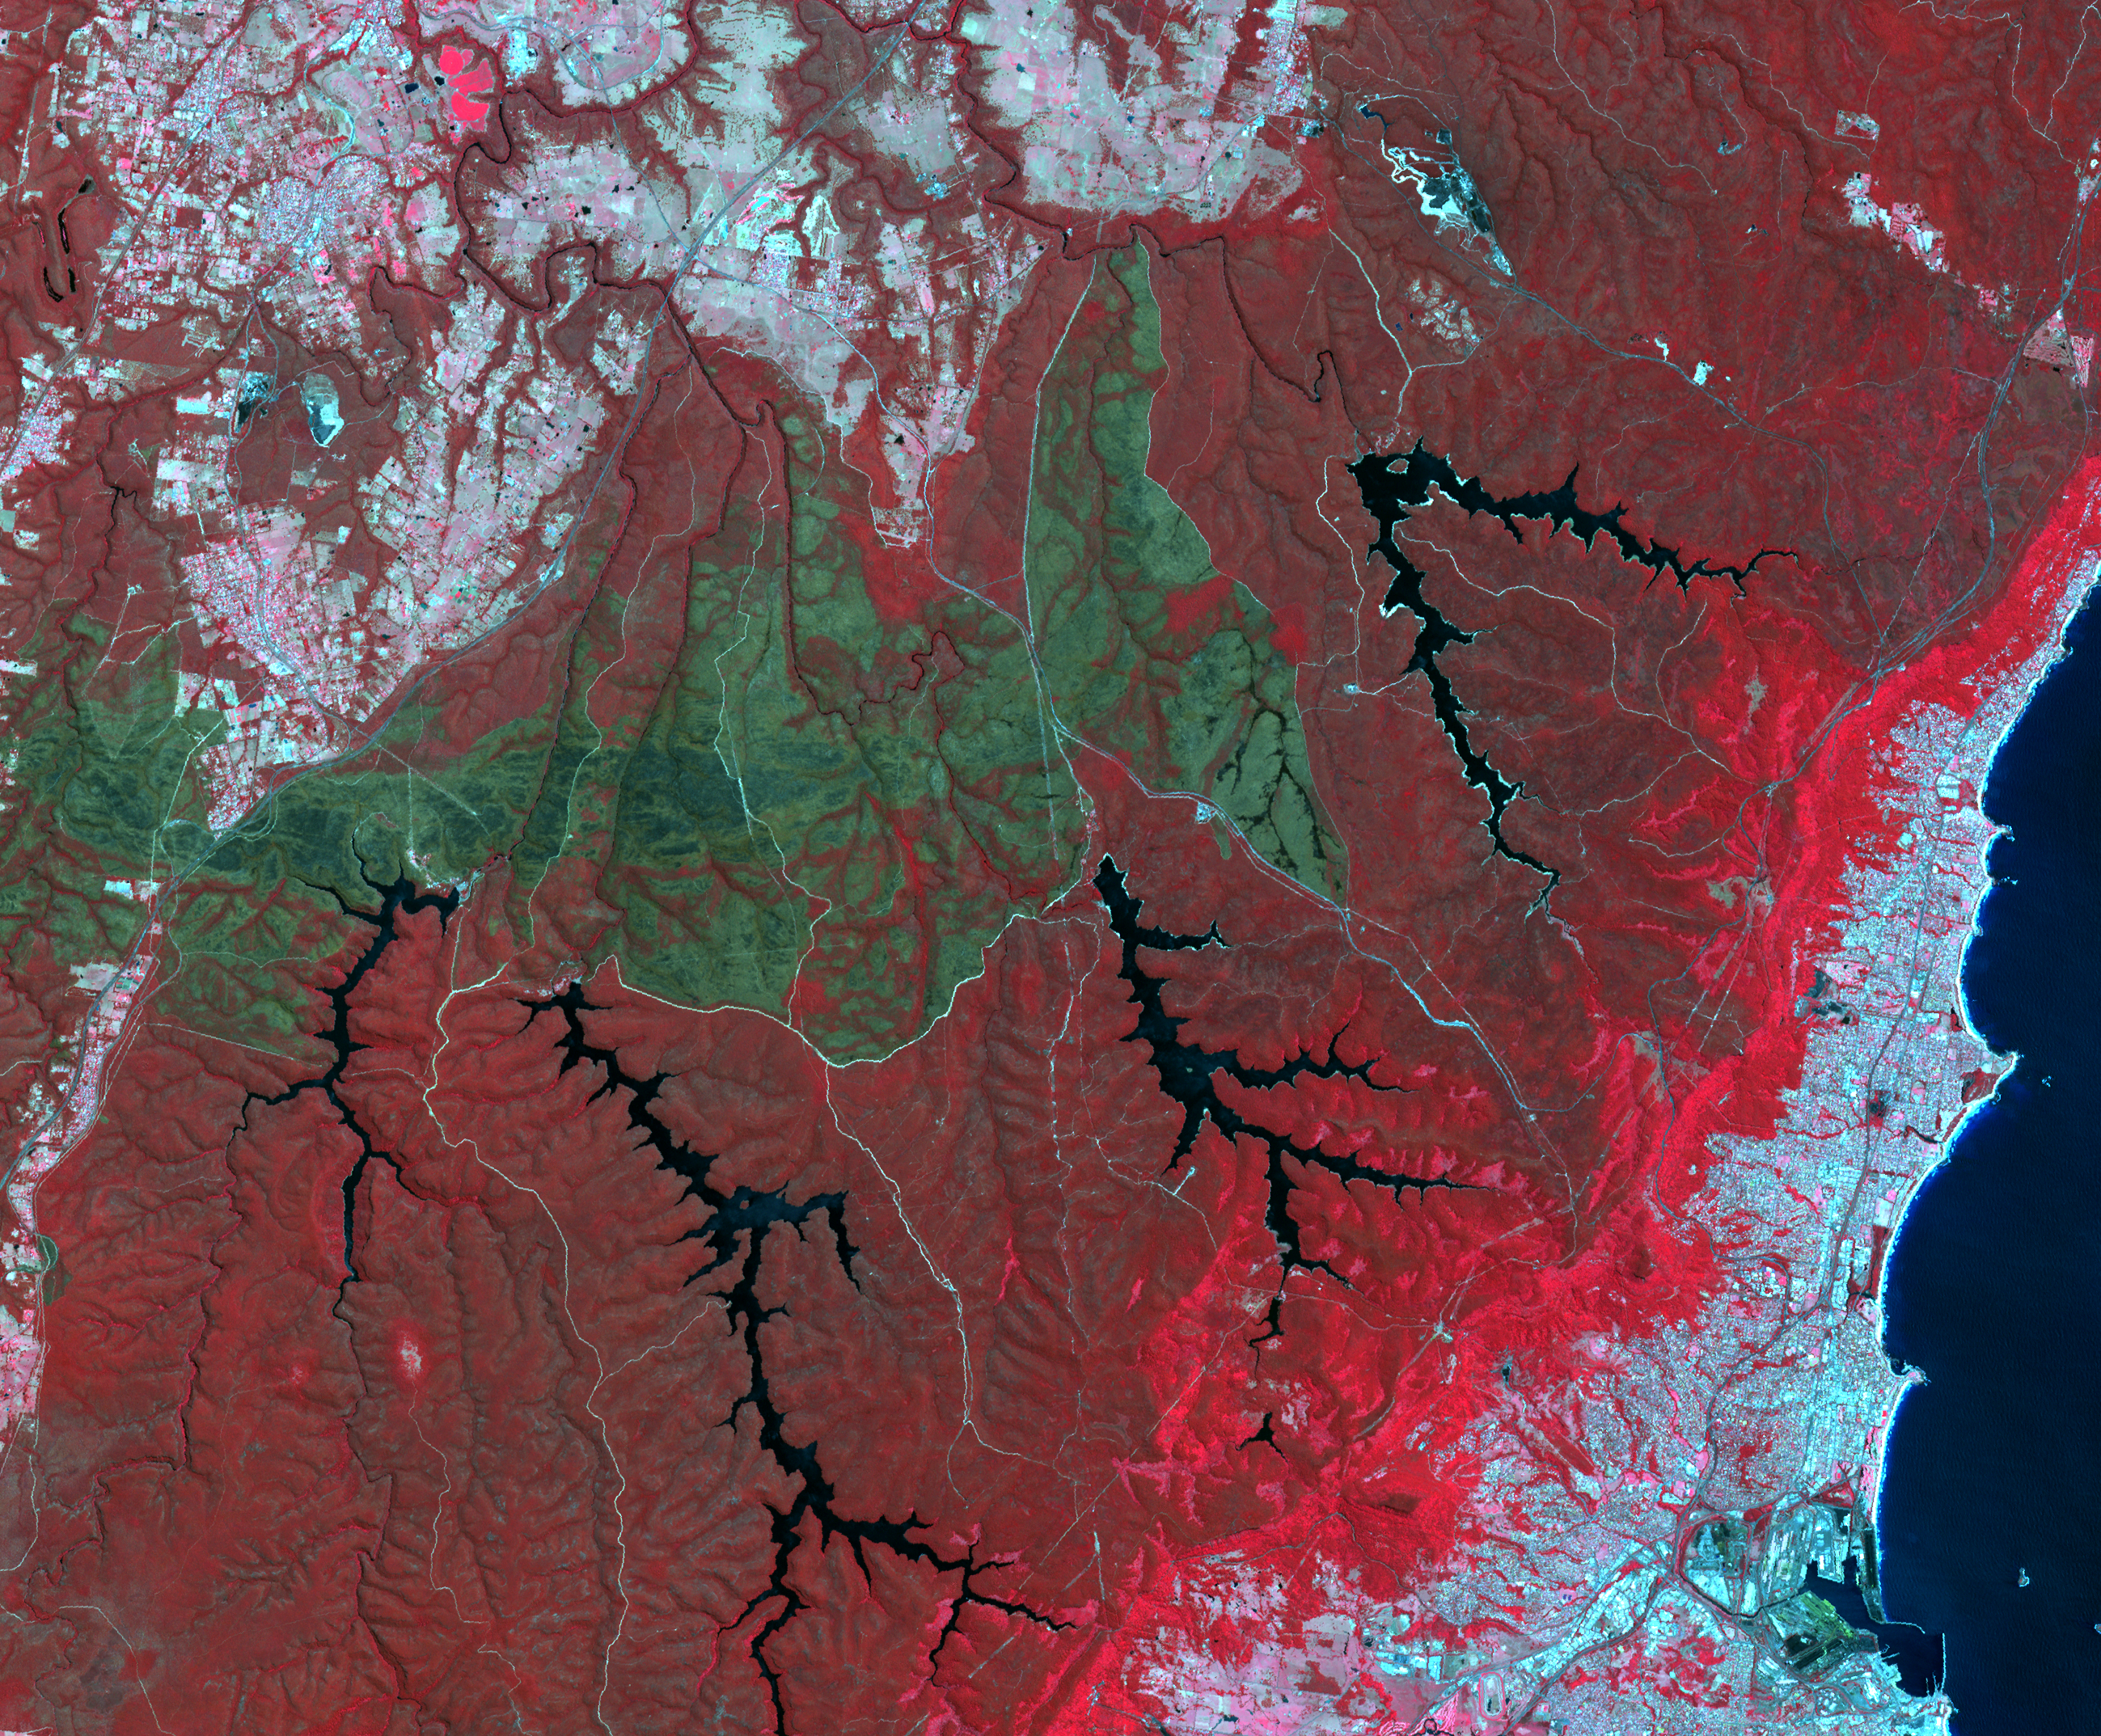

Australian Wildfire, NASA Spacecraft Image Aftermath

October 2013 brought the worst fires seen in Australia’s New South Wales in many decades. More than 100 wildfires burned. One of the largest was the Hall Road fire, southwest of Sydney, west of the town of Wollongong. The fire scar is seen in this satellite image acquired Nov. 14, 2013, by the Advanced Spaceborne Thermal Emission and Reflection Radiometer (ASTER) instrument on NASA’s Terra spacecraft. Vegetation is displayed in shades of red, burned areas are dark gray, water is black and blue, and urban areas are blue-gray. The image covers an area of 20 by 24 miles (33 by 39 kilometers), and is located at 34.3 degrees south latitude, 150.7 degrees east longitude.

With its 14 spectral bands from the visible to the thermal infrared wavelength region and its high spatial resolution of 15 to 90 meters (about 50 to 300 feet), ASTER images Earth to map and monitor the changing surface of our planet. ASTER is one of five Earth-observing instruments launched Dec. 18, 1999, on Terra. The instrument was built by Japan’s Ministry of Economy, Trade and Industry. A joint U.S./Japan science team is responsible for validation and calibration of the instrument and data products.

The broad spectral coverage and high spectral resolution of ASTER provides scientists in numerous disciplines with critical information for surface mapping and monitoring of dynamic conditions and temporal change. Example applications are: monitoring glacial advances and retreats; monitoring potentially active volcanoes; identifying crop stress; determining cloud morphology and physical properties; wetlands evaluation; thermal pollution monitoring; coral reef degradation; surface temperature mapping of soils and geology; and measuring surface heat balance.

The U.S. science team is located at NASA’s Jet Propulsion Laboratory, Pasadena, Calif. The Terra mission is part of NASA’s Science Mission Directorate, Washington, D.C.

Credit: NASA/GSFC/METI/ERSDAC/JAROS, and U.S./Japan ASTER Science Team